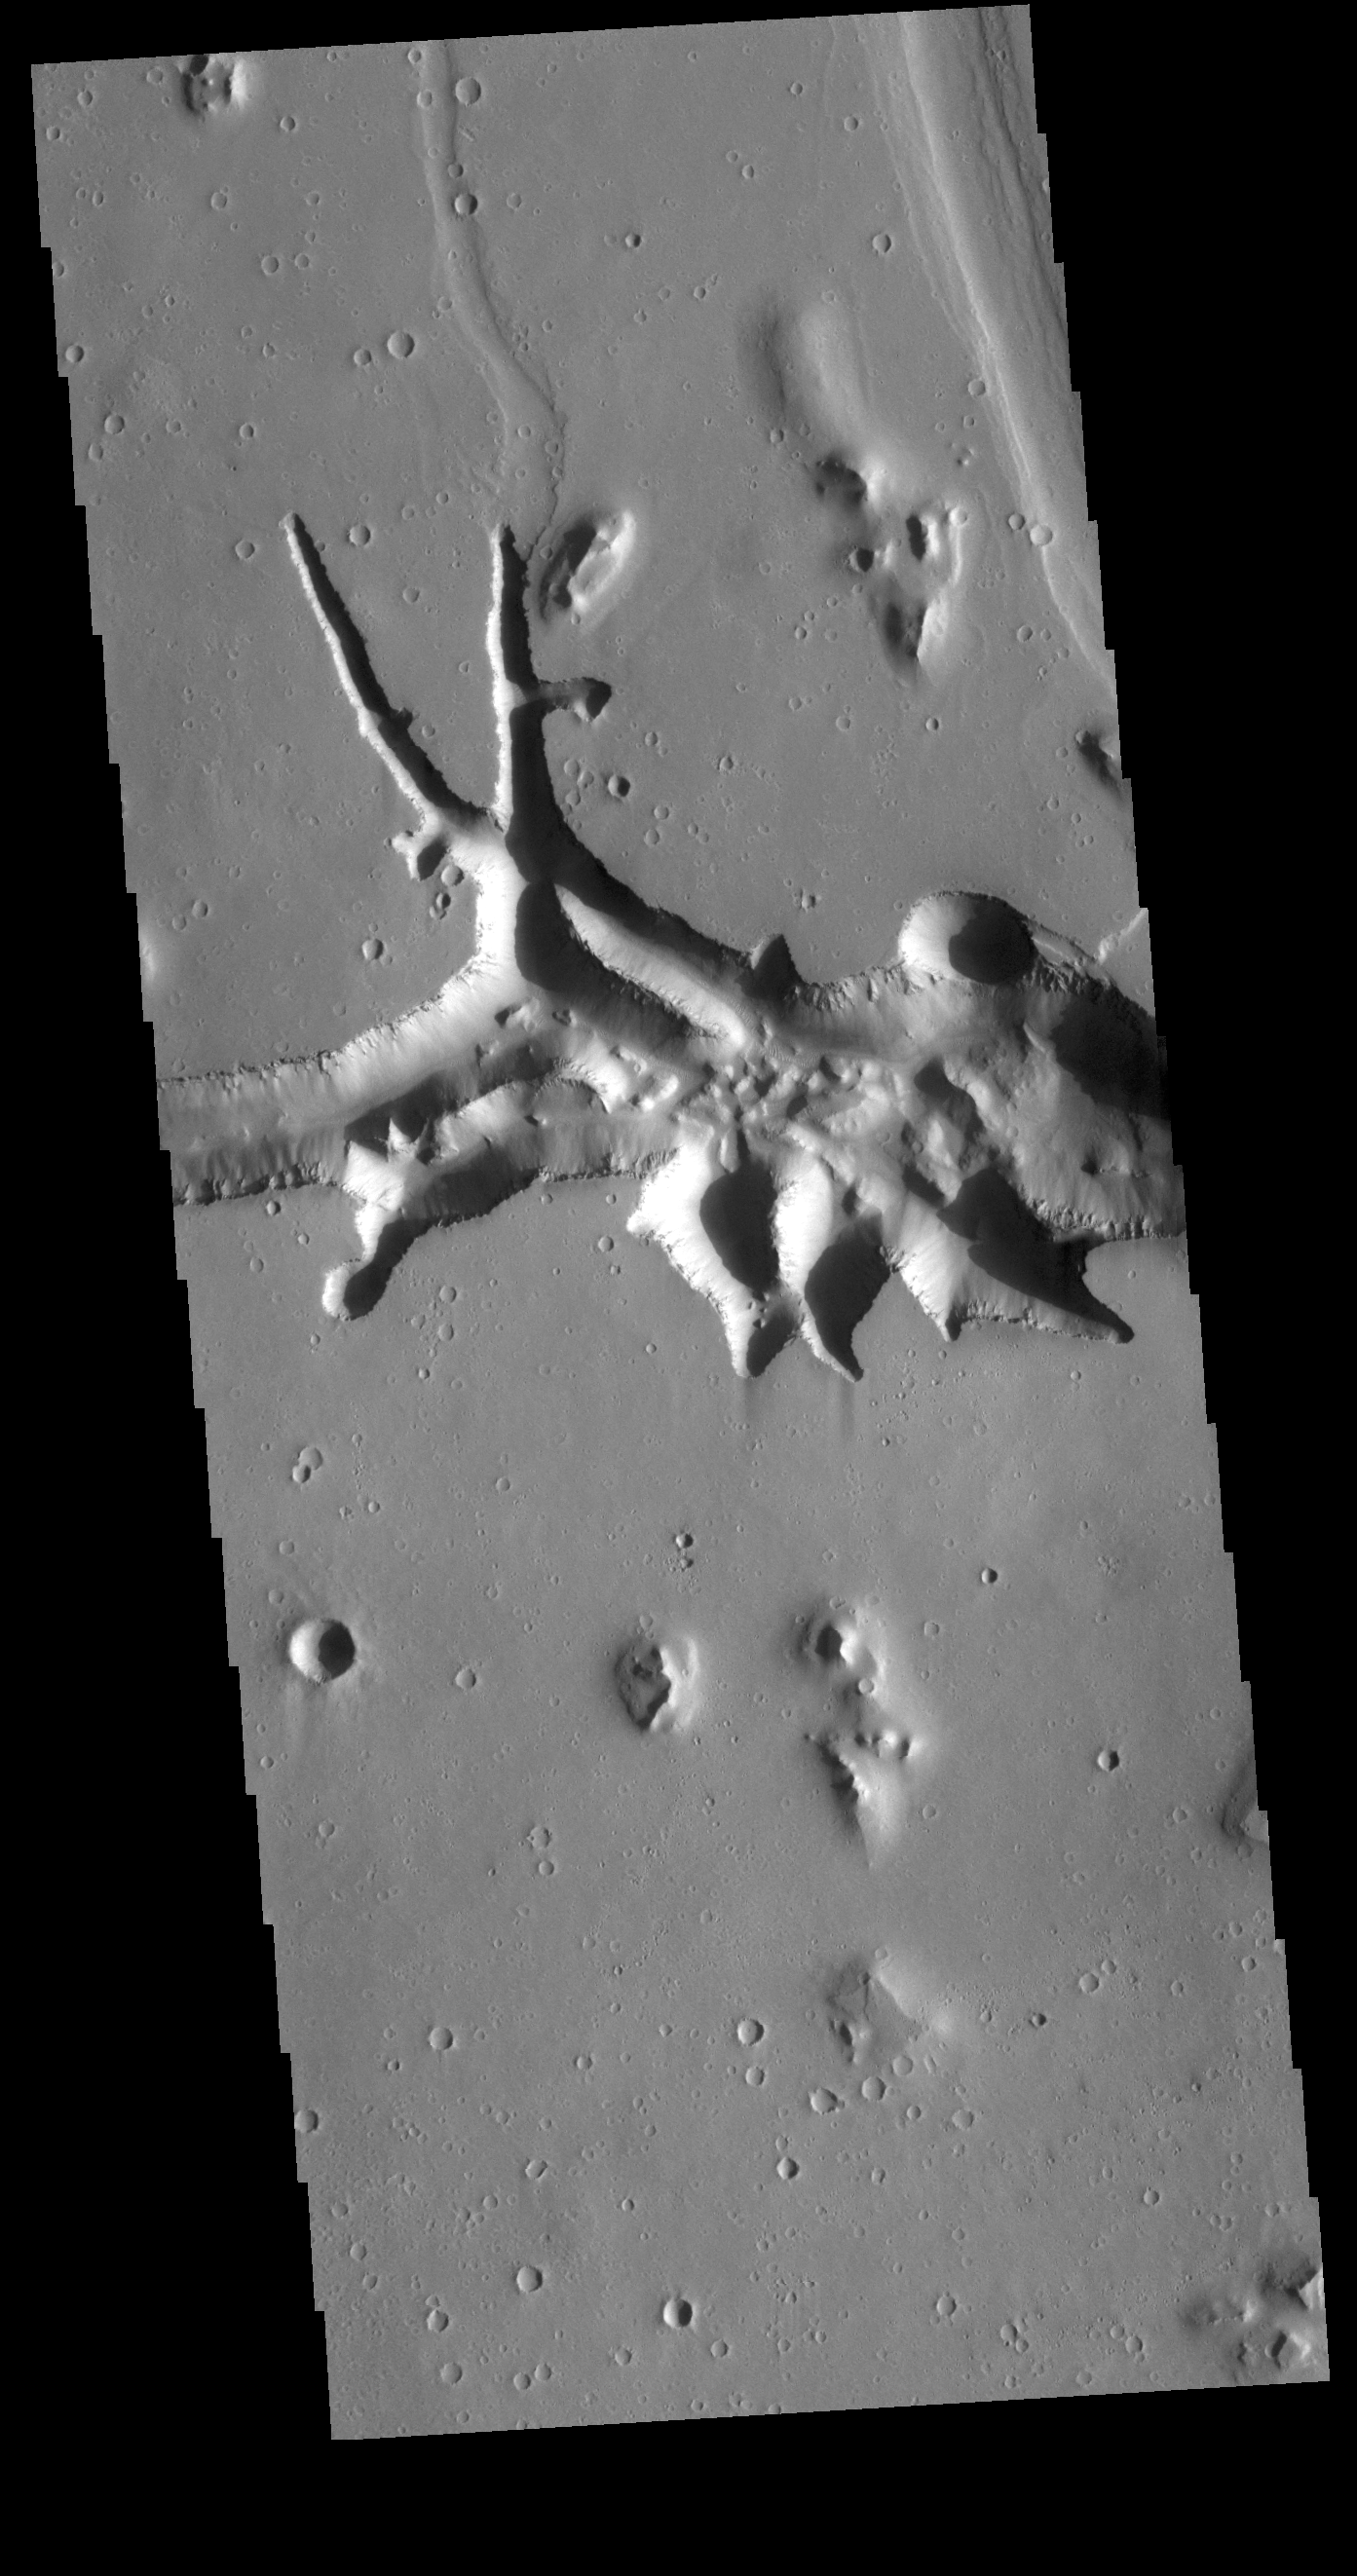

Hephaestus Fossae

This VIS image is located at the eastern end of Hephaestus Fossae. Hephaestus Fossae is a channel system in Utopia Planitia near Elysium Mons. It has been proposed that the channel formed by the release of melted subsurface ice during the impact event that created a large crater west of this image. The method of formation for this complex feature at end of the channel is still unknown.

Credit: NASA/JPL-Caltech/ASU